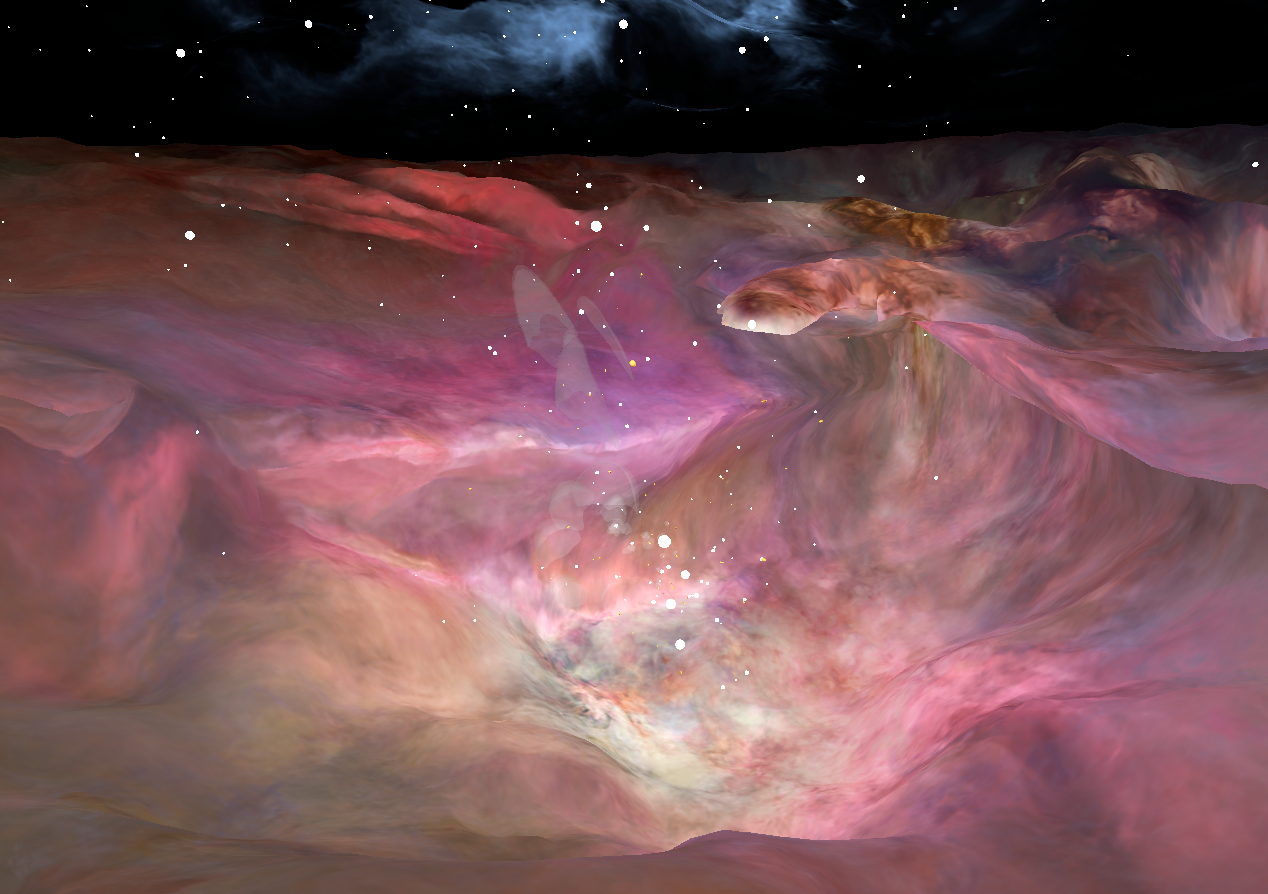

Journey through the Orion Nebula

This image depicts a vast canyon of dust and gas in the Orion Nebula from a 3-D computer model based on observations by NASA's Hubble Space Telescope and created by science visualization specialists at the Space Telescope Science Institute (STScI) in Baltimore, Md. A 3-D visualization of this model takes viewers on an amazing four-minute voyage through the 15-light-year-wide canyon.

During the ride, viewers see bright gaseous clouds, dark nebulae, embryonic planetary systems, and thousands of stars, including a grouping of bright, hefty stars called the Trapezium. The tour ends with a detailed look at a young circumstellar disk, which is much like the structure from which our solar system formed 4.5 billion years ago.

Based on a Hubble image of Orion released in 2006, the 3-D visualization was a collaborative effort between science visualization specialists at STScI, including Greg Bacon, who sculpted the Orion Nebula digital model, with input from STScI astronomer Massimo Roberto; the National Center for Supercomputing Applications at the University of Illinois at Urbana-Champaign; and the Spitzer Science Center at the California Institute of Technology in Pasadena.

The Orion journey is one of four scenes that are part of the new 43-minute Imax film "Hubble 3D."

Credit: NASA, G. Bacon, L. Frattare, Z. Levay, and F. Summers (STScI/AURA)